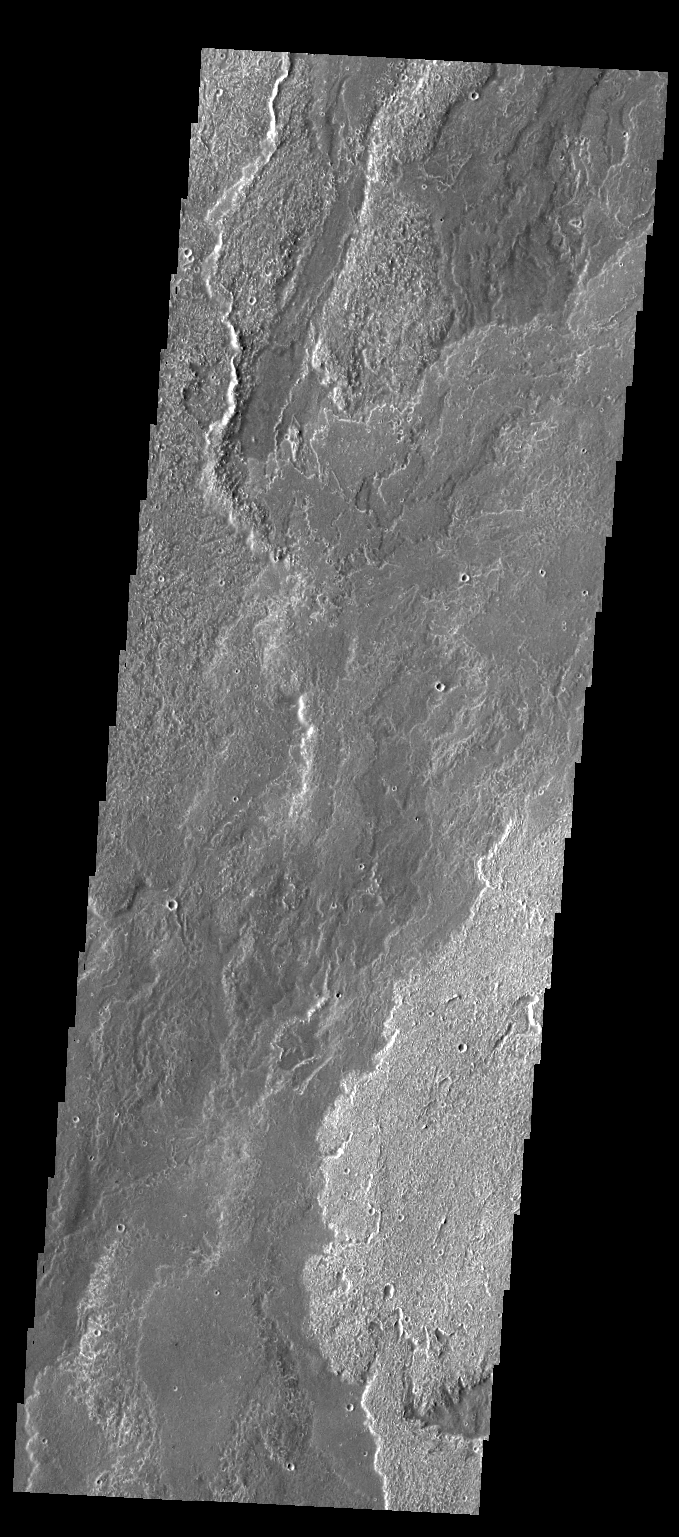

Daedalia Planum

The lava flows in today’s VIS image are part of the extensive lava plains of Daedalia Planum.

Credit: NASA/JPL/ASU